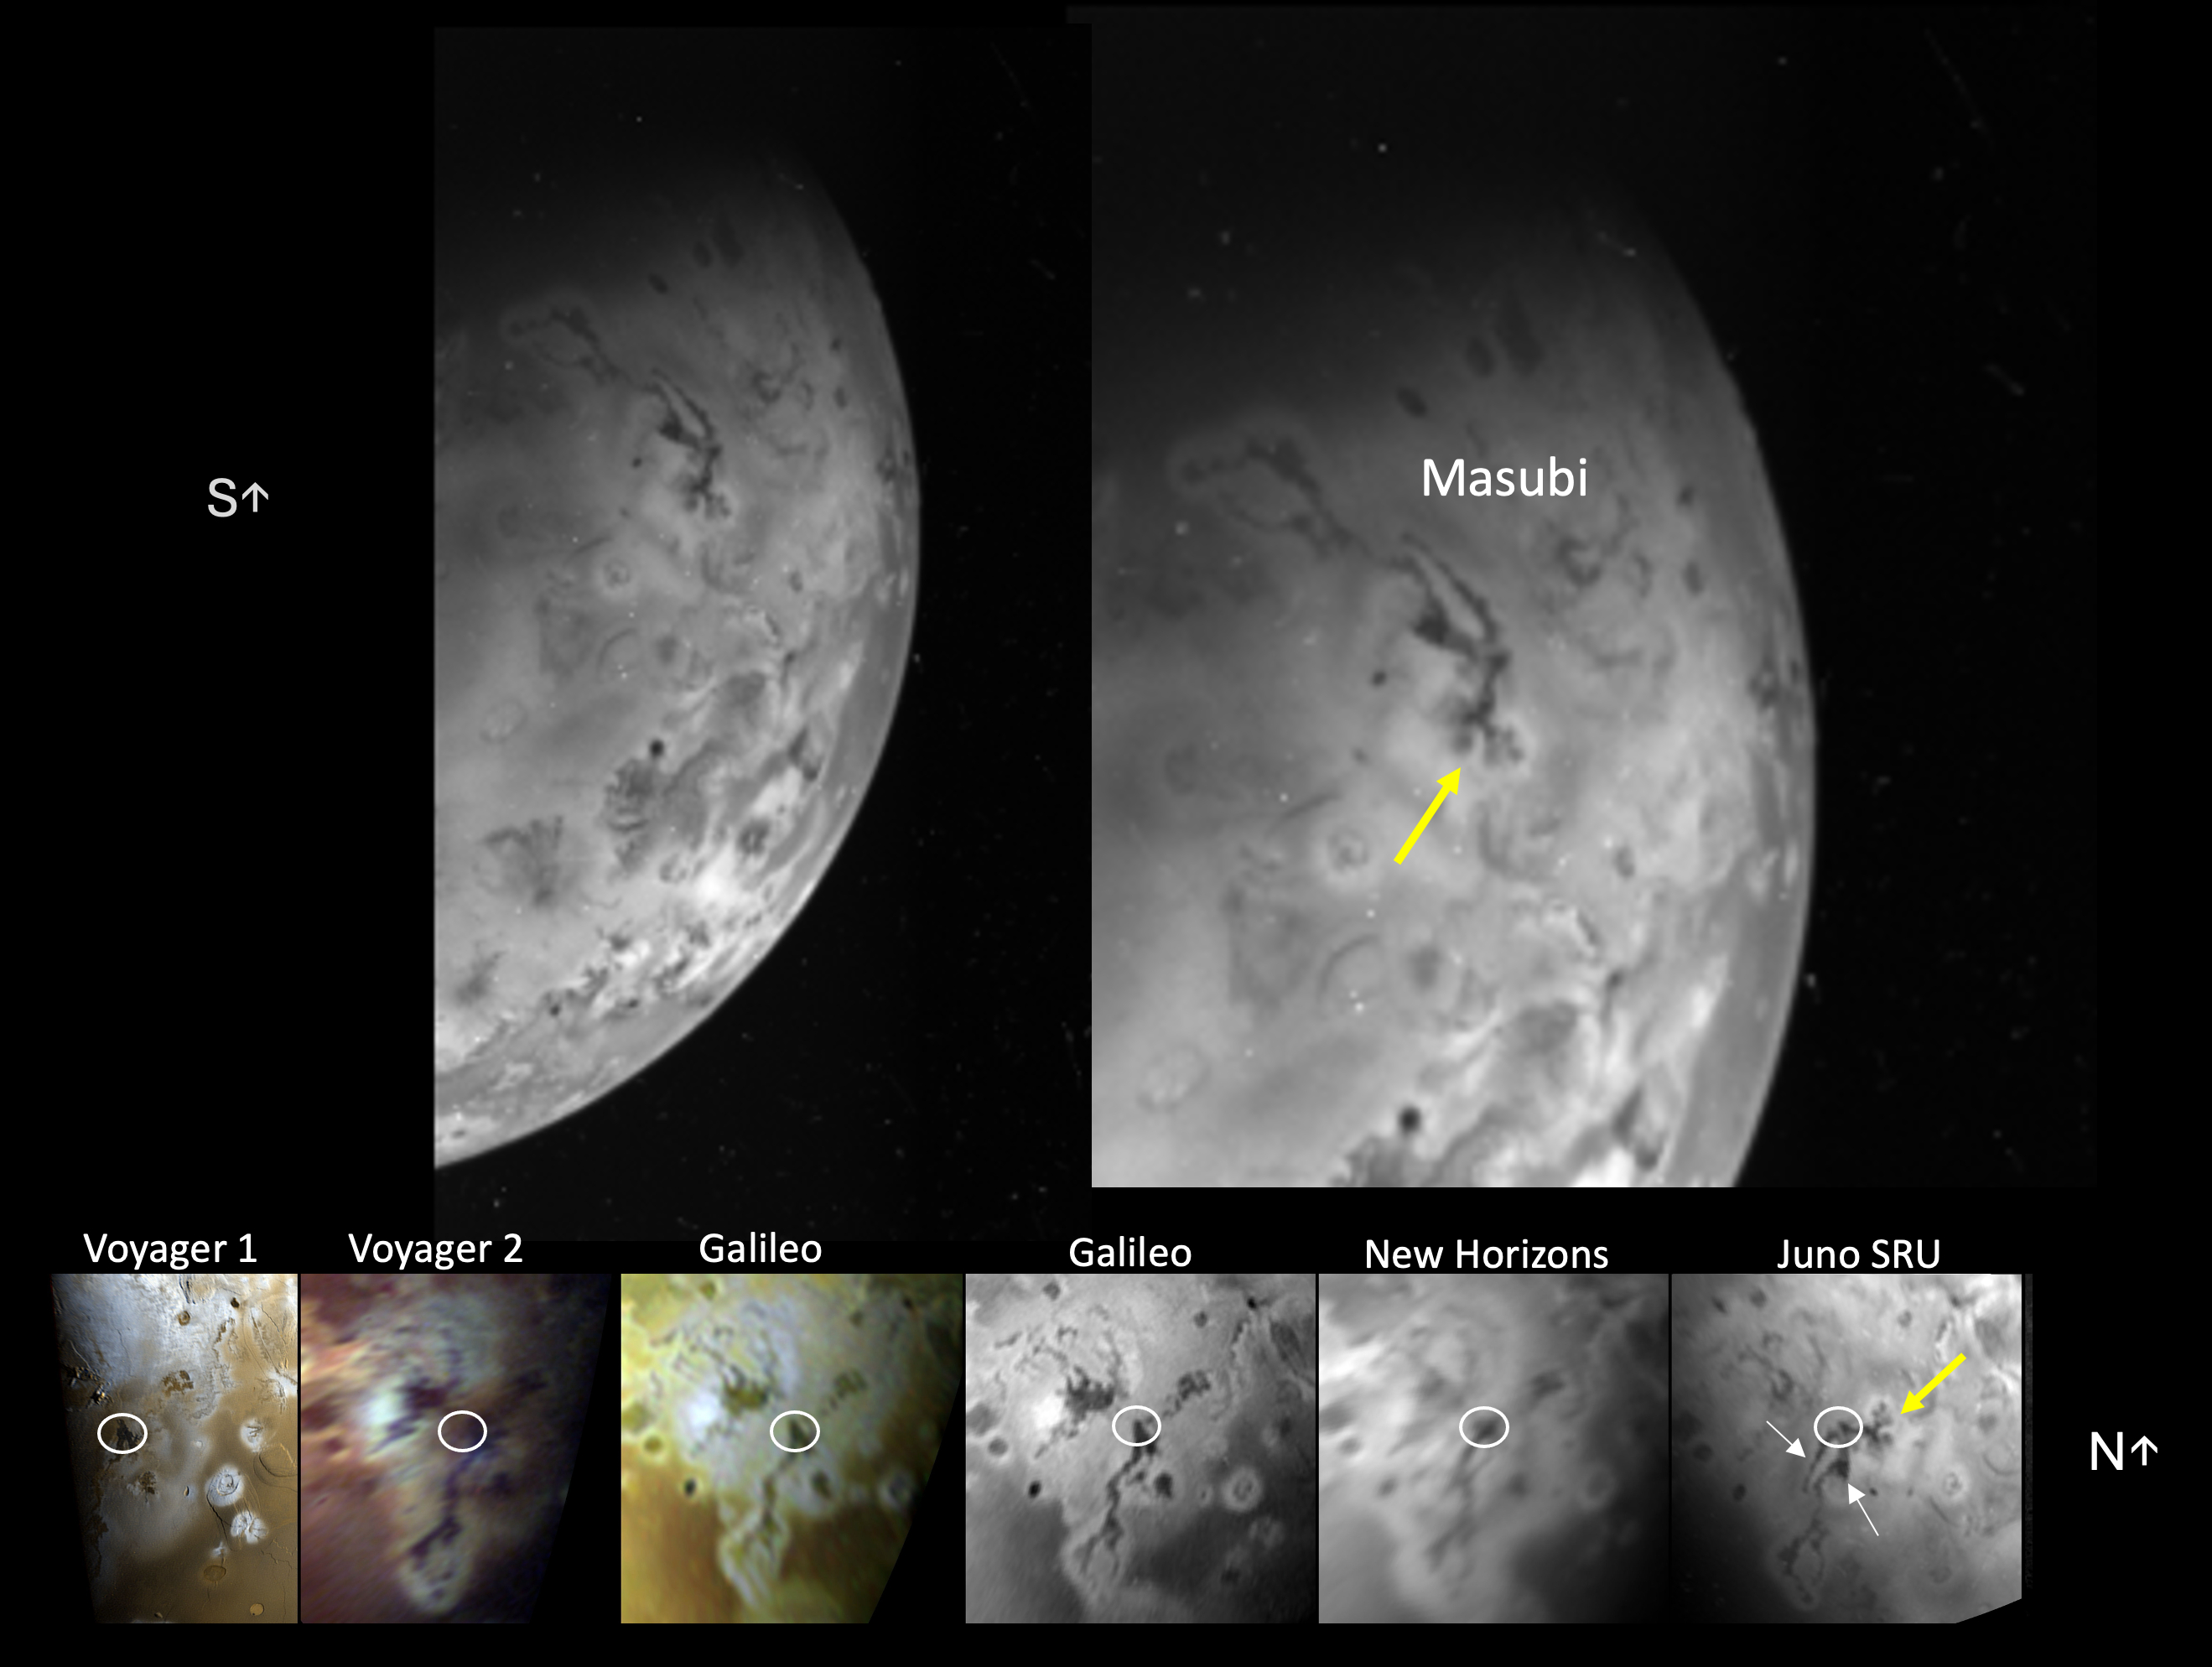

NASA’s Juno Sees Changes at Masubi

The Stellar Reference Unit (SRU) on NASA’s Juno spacecraft collected this visible wavelength image of Io’s night side while the surface was illuminated by Jupiter-shine on April 4, 2024.

The image features the large compound flow field, Masubi, located on Io’s southern hemisphere. Masubi was first observed by NASA’s Voyager 1 in 1979 and has continued to expand ever since. A co-registered time sequence of Masubi observations covering 45 years is shown in the bottom panel. The location of the plume first observed by Galileo is circled in white in each image of the time sequence. The SRU observed even further expansion of pre-existing flows (white arrows) and two new flows with multiple lobes (yellow arrow).

As of April 4, 2024, Masubi’s total compound flow length is about 994 miles (1,600 kilometers), making it the longest currently active lava flow in the solar system.

Credit: NASA/Caltech-JPL/SwRI/LPI/USRA